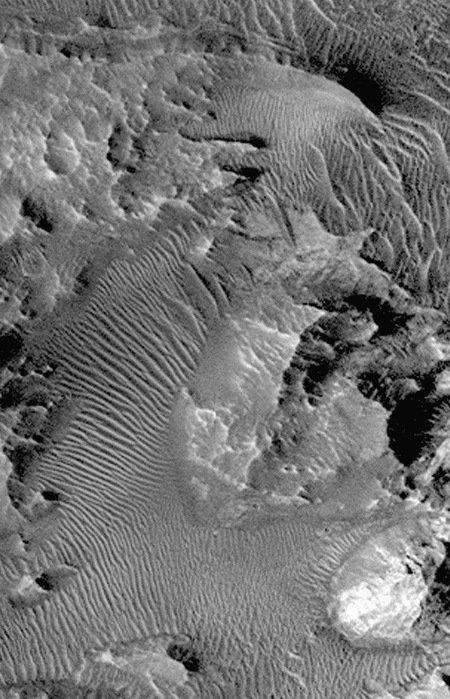

Hebes Chasma #2

Complex variations in dune forms within Hebes Chasma. This southern subframe image, frame 3506, is a 2.3 x 3.6 km area centered near 0.8 degrees south, 76.3 degrees west

Figure caption from Science Magazine.

Credit: NASA/JPL/Malin Space Science Systems